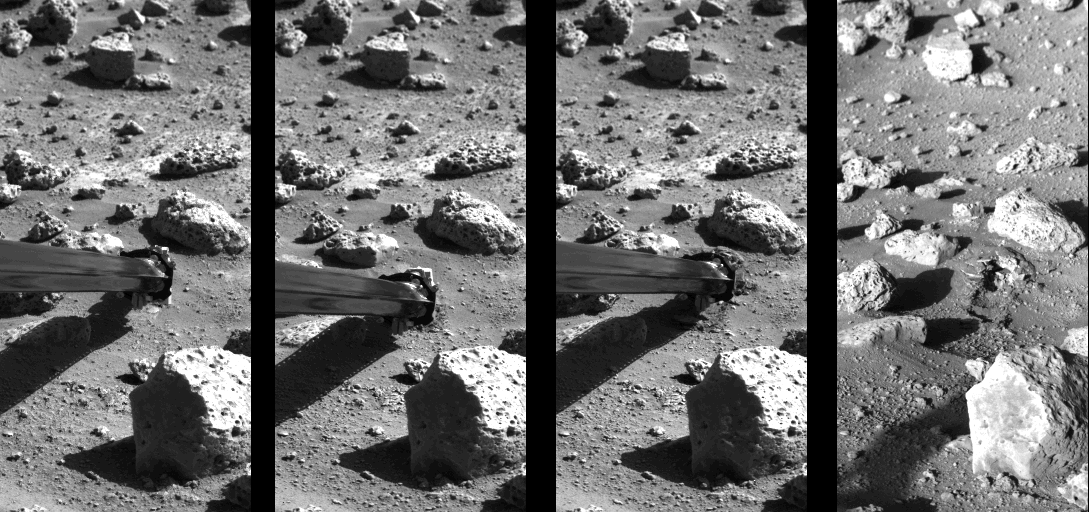

Surface Sampler Arm Acquiring Sample

Operation of the surface sampler in obtaining Martian soil for Viking 2’s molecular analysis experiment last Saturday (September 25) was closely monitored by one of the Lander cameras because of the precision required in trenching the small area–8 by 9 inches-surrounded by rocks. Dubbed ‘Bonneville Salt Flats,’ the exposure of thin crust appeared unique in contrast with surrounding materials and became a prime target for organic analysis in spite of potential hazards. Large rock in foreground is 8 inches high. At left, the sampler scoop has touched the surface, missing the rock at upper left by a comfortable 6 inches, and the backhoe has penetrated the surface about one-half inch. The scoop was then pulled back to sample the desired point and (second photo) the backhoe furrowed the surface pulling a piece of thin crust toward the spacecraft. The initial touchdown and retraction sequence was used to avoid a collision between a rock in the shadow of the arm and a plate joining the arm and scoop. The rock was cleared by 2 to 3 inches. The third picture was taken 8 minutes after the scoop touched the surface and shows that the collector head has acquired a quantity of soil. With surface sampler withdrawn (right), the foot-long trench is seen between the rocks. The trench is three inches wide and about 1 1/2 to 2 inches deep. The scoop reached to within 3 inches of the rock at far end of trench. Penetration appears to have left a cavernous opening roofed by the crust and only about one inch of undisturbed crust separates the deformed surface and the rock.

Credit: NASA/JPL